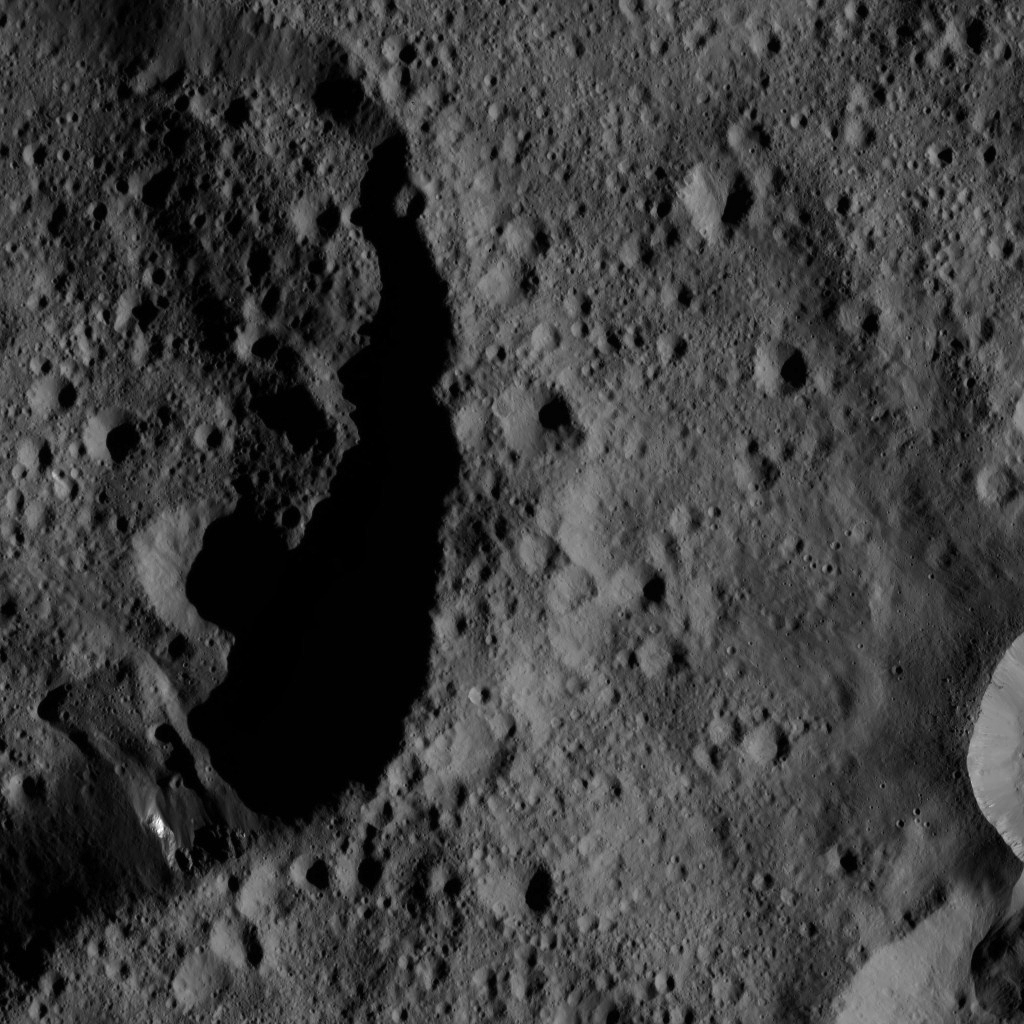

Dawn LAMO Image 89

This image features the shadowy rim of an unnamed crater on Ceres. The crater on the left appears relatively old, as its flanks are rugged and the crater density inside it is more or less uniform, compared to the surrounding terrain. A distinctive landslide feature is visible at bottom left.

The right side of the image shows a different type of surface. There, a relatively fresh, smooth blanket of ejected material originates from a small crater, indicating a much younger age than its neighbor.

NASA’s Dawn spacecraft took this image on March 26, 2016, in its low-altitude mapping orbit, at a distance of about 240 miles (385 kilometers) above the surface. The image resolution is 120 feet (35 meters) per pixel.

Dawn’s mission is managed by JPL for NASA’s Science Mission Directorate in Washington. Dawn is a project of the directorate’s Discovery Program, managed by NASA’s Marshall Space Flight Center in Huntsville, Alabama. UCLA is responsible for overall Dawn mission science. Orbital ATK, Inc., in Dulles, Virginia, designed and built the spacecraft. The German Aerospace Center, the Max Planck Institute for Solar System Research, the Italian Space Agency and the Italian National Astrophysical Institute are international partners on the mission team.

Credit: NASA/JPL-Caltech/UCLA/MPS/DLR/IDA